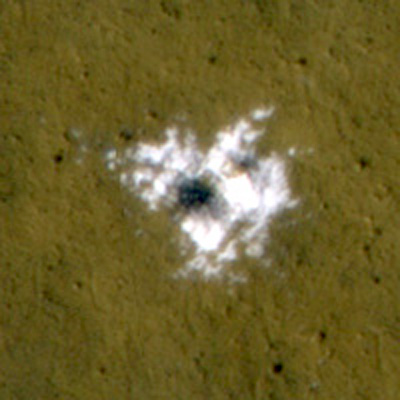

Material Excavated by a Fresh Impact and Identified as Water Ice

The bright material conspicuous in this image was excavated from below the surface and deposited nearby by a 2008 impact that dug a crater about 8 meters (26 feet) in diameter. The extent of the bright patch was large enough for the Compact Reconnaissance Imaging Spectrometer for Mars, an instrument on NASA’s Mars Reconnaissance Orbiter, to obtain information confirming the material to be water ice.

This image, covering an area 50 meters (164 feet) across, was taken on Nov. 1, 2008, by the High Resolution Imaging Science Experiment on the same orbiter. The time frame for the crater-forming impact to have occurred was bracketed by before-and-after images (not shown) taken by the Thermal Emission Imaging System camera aboard NASA’s Mars Odyssey orbiter on Jan. 26, 2008, and by the Context Camera on the Mars Reconnaissance Orbiter on Sept. 18, 2008.

The crater is at 55.57 degrees north latitude, 150.62 degrees east longitude.

Credit: NASA/JPL-Caltech/University of Arizona